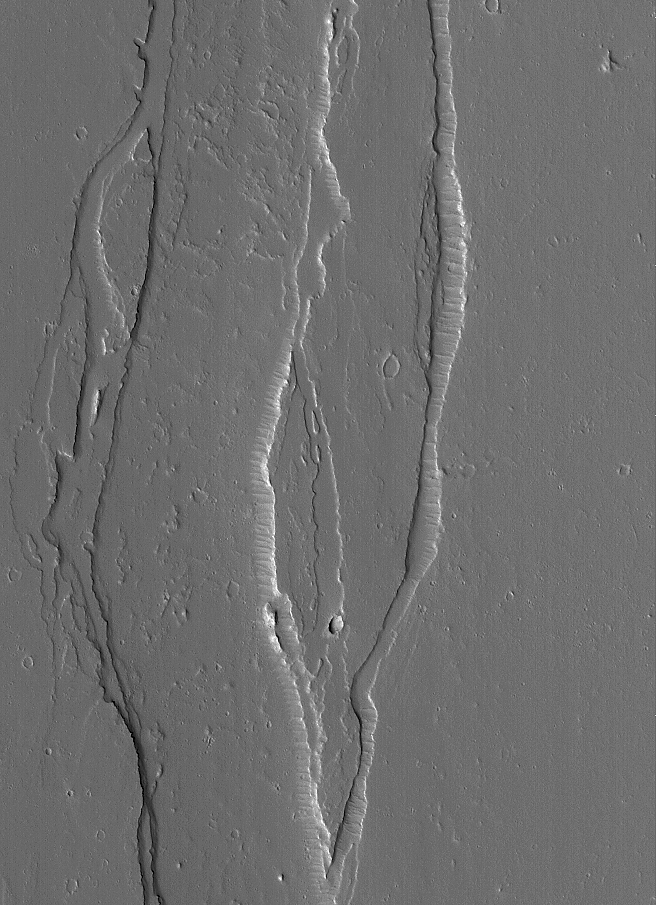

Channel Near Olympus

1 June 2005
This Mars Global Surveyor (MGS) Mars Orbiter Camera (MOC) image shows a small portion of a broad, shallow channel system located on the plains northeast of Olympus Mons. Several similar valley/channel systems occur near Olympus Mons, and all of them are mysterious in terms of the nature of the fluids involved– Was it water? Lava? Mud?

Location near: 20.8°N, 125.0°W
Image width: ~3 km (~1.9 mi
Illumination from: lower left
Season: Northern Summer

Credit: NASA/JPL/Malin Space Science Systems